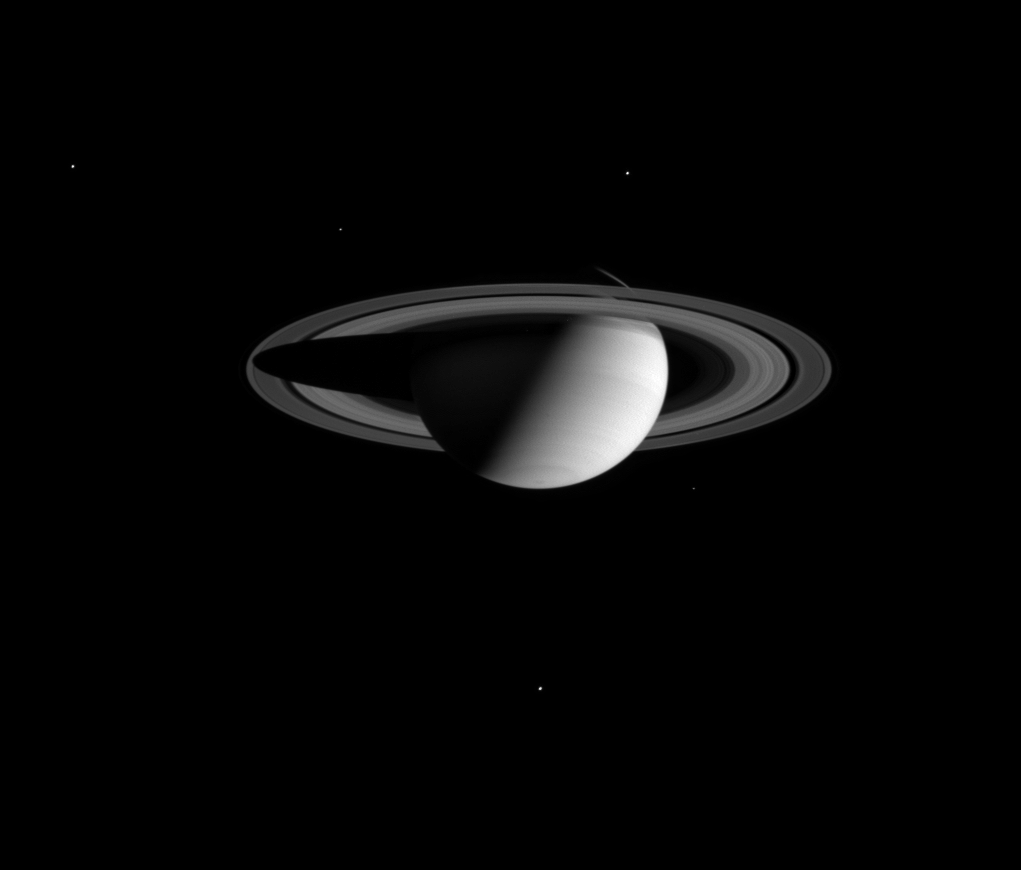

Family Portrait

A stately Saturn poses for a portrait with five of its moons in this Cassini spacecraft wide angle camera view.

Satellites visible in this image are (clockwise from upper left): Dione (1,118 kilometers or 695 miles wide), Enceladus (499 kilometers or 310 miles wide), Tethys (1,060 kilometers or 659 miles wide), Mimas (398 kilometers or 247 miles wide) and Rhea (1,528 kilometers or 949 miles wide).

The image was taken in visible red light on Aug. 1, 2004, at a distance of 7.8 million kilometers (4.8 million miles) from Saturn. The image scale is 464 kilometers (288 miles) per pixel.

The Cassini-Huygens mission is a cooperative project of NASA, the European Space Agency and the Italian Space Agency. The Jet Propulsion Laboratory, a division of the California Institute of Technology in Pasadena, manages the Cassini-Huygens mission for NASA’s Office of Space Science, Washington, D.C. The Cassini orbiter and its two onboard cameras, were designed, developed and assembled at JPL. The imaging team is based at the Space Science Institute, Boulder, Colo.

Credit: NASA/JPL/Space Science Institute